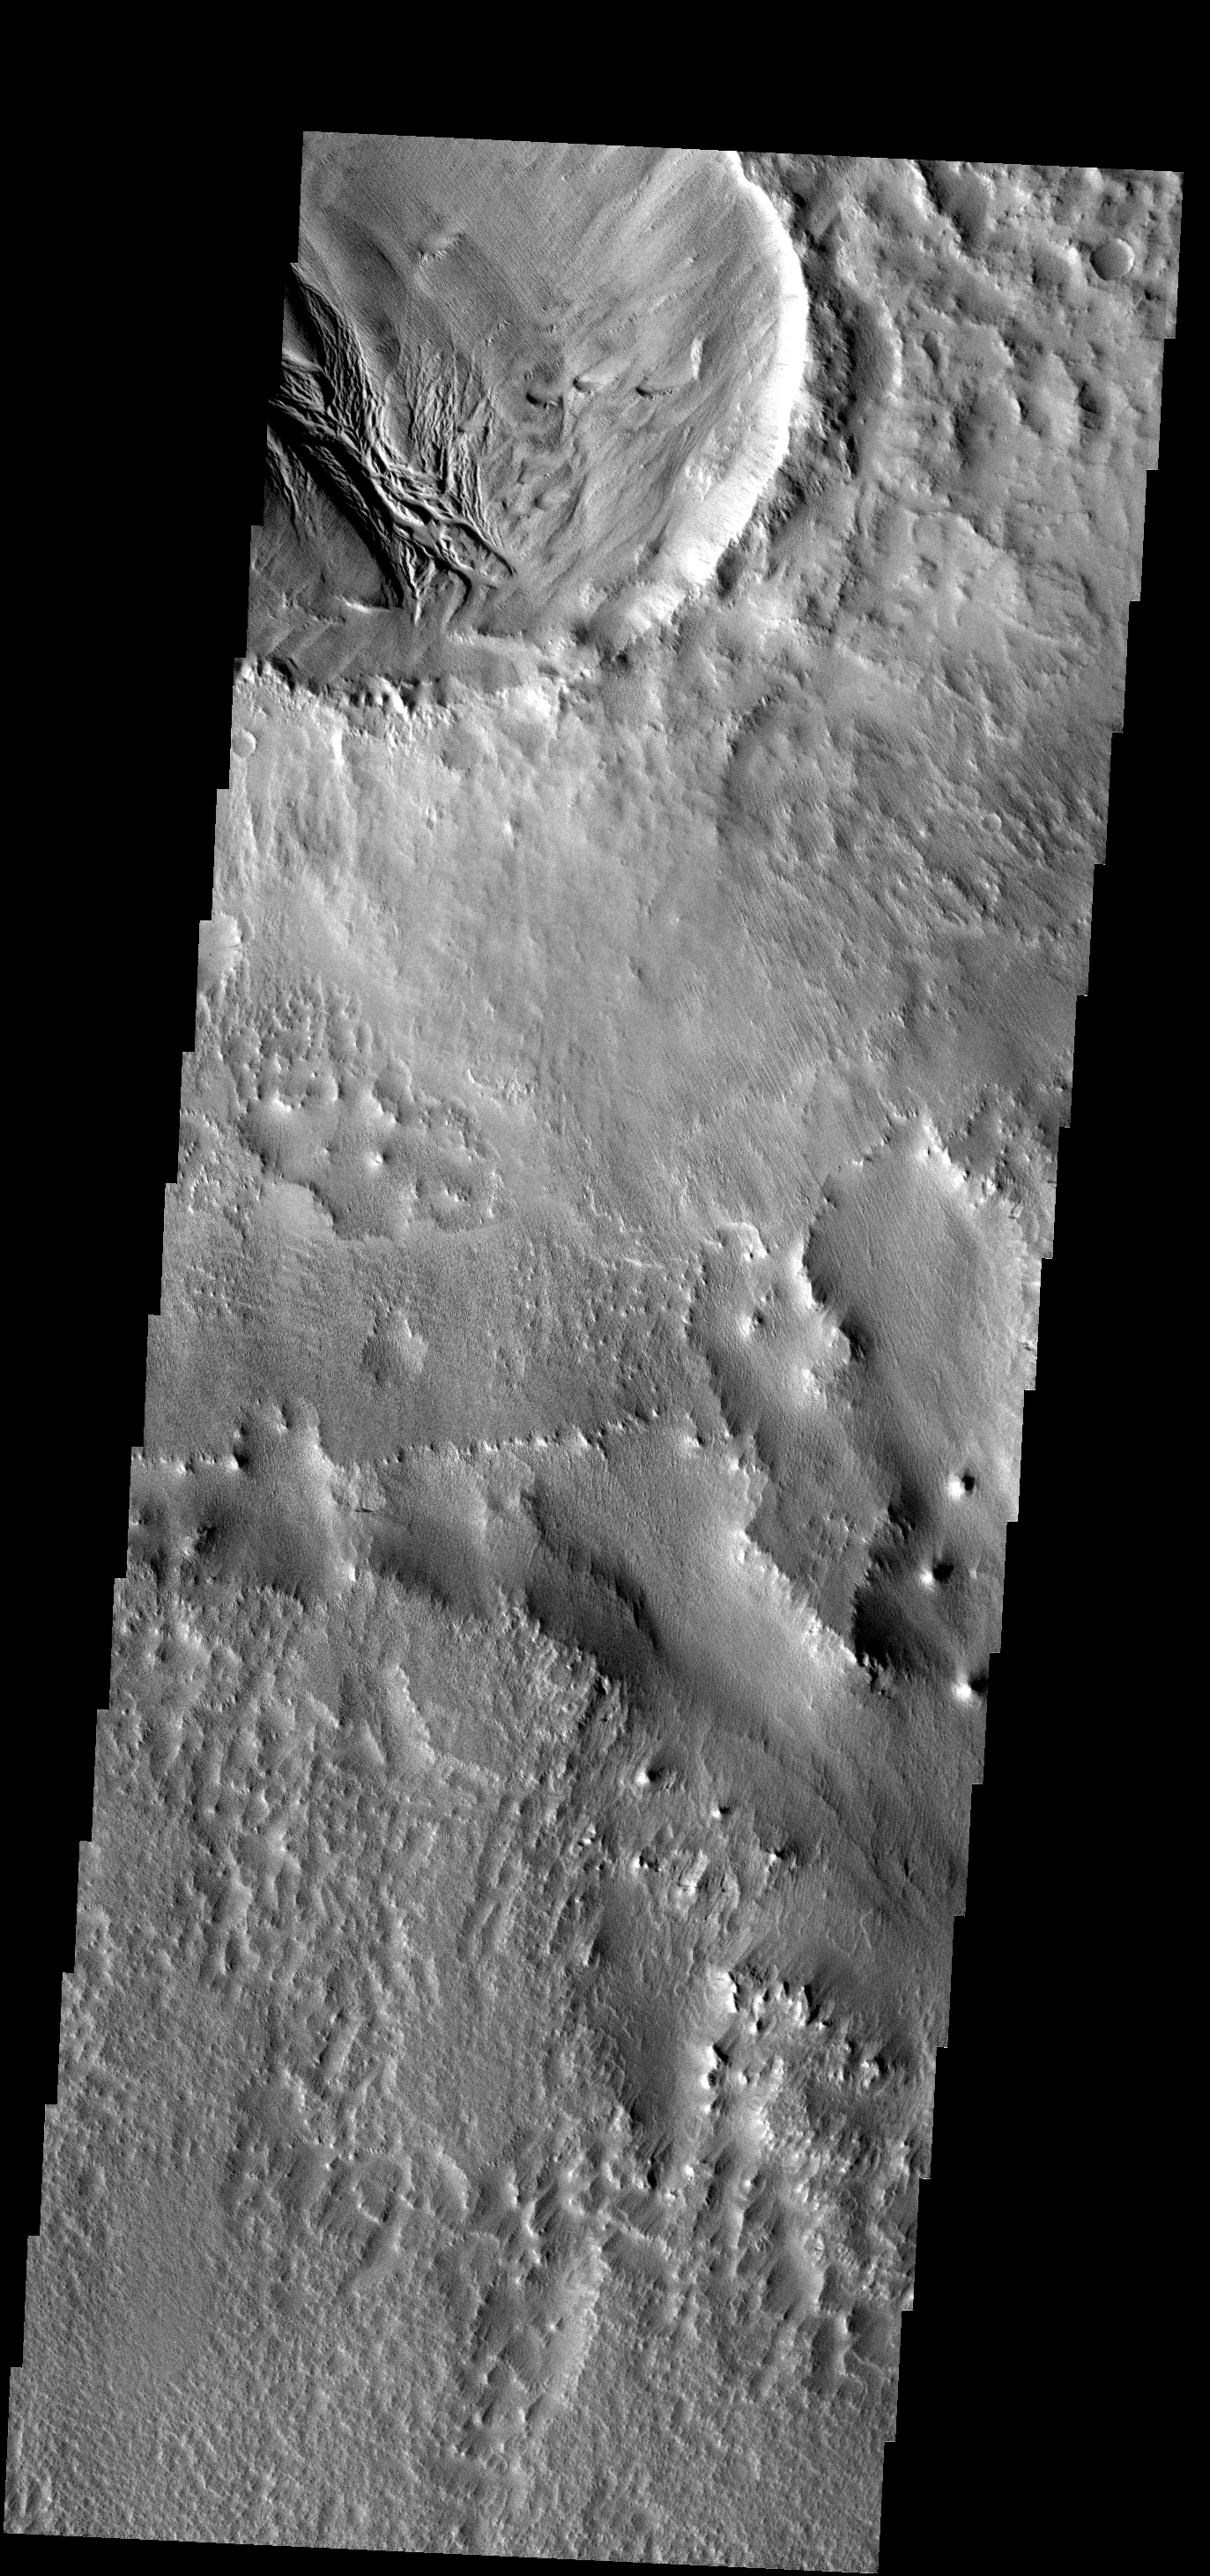

Wind and Water?

The deposits within this crater show evidence of erosion by both wind and water. The region outside the crater is dominated by wind erosion.

Image information: VIS instrument. Latitude 1.4N, Longitude 204.1E. 18 meter/pixel resolution.

Note: this THEMIS visual image has not been radiometrically nor geometrically calibrated for this preliminary release. An empirical correction has been performed to remove instrumental effects. A linear shift has been applied in the cross-track and down-track direction to approximate spacecraft and planetary motion. Fully calibrated and geometrically projected images will be released through the Planetary Data System in accordance with Project policies at a later time.

NASA’s Jet Propulsion Laboratory manages the 2001 Mars Odyssey mission for NASA’s Office of Space Science, Washington, D.C. The Thermal Emission Imaging System (THEMIS) was developed by Arizona State University, Tempe, in collaboration with Raytheon Santa Barbara Remote Sensing. The THEMIS investigation is led by Dr. Philip Christensen at Arizona State University. Lockheed Martin Astronautics, Denver, is the prime contractor for the Odyssey project, and developed and built the orbiter. Mission operations are conducted jointly from Lockheed Martin and from JPL, a division of the California Institute of Technology in Pasadena.

Credit: NASA/JPL/ASU